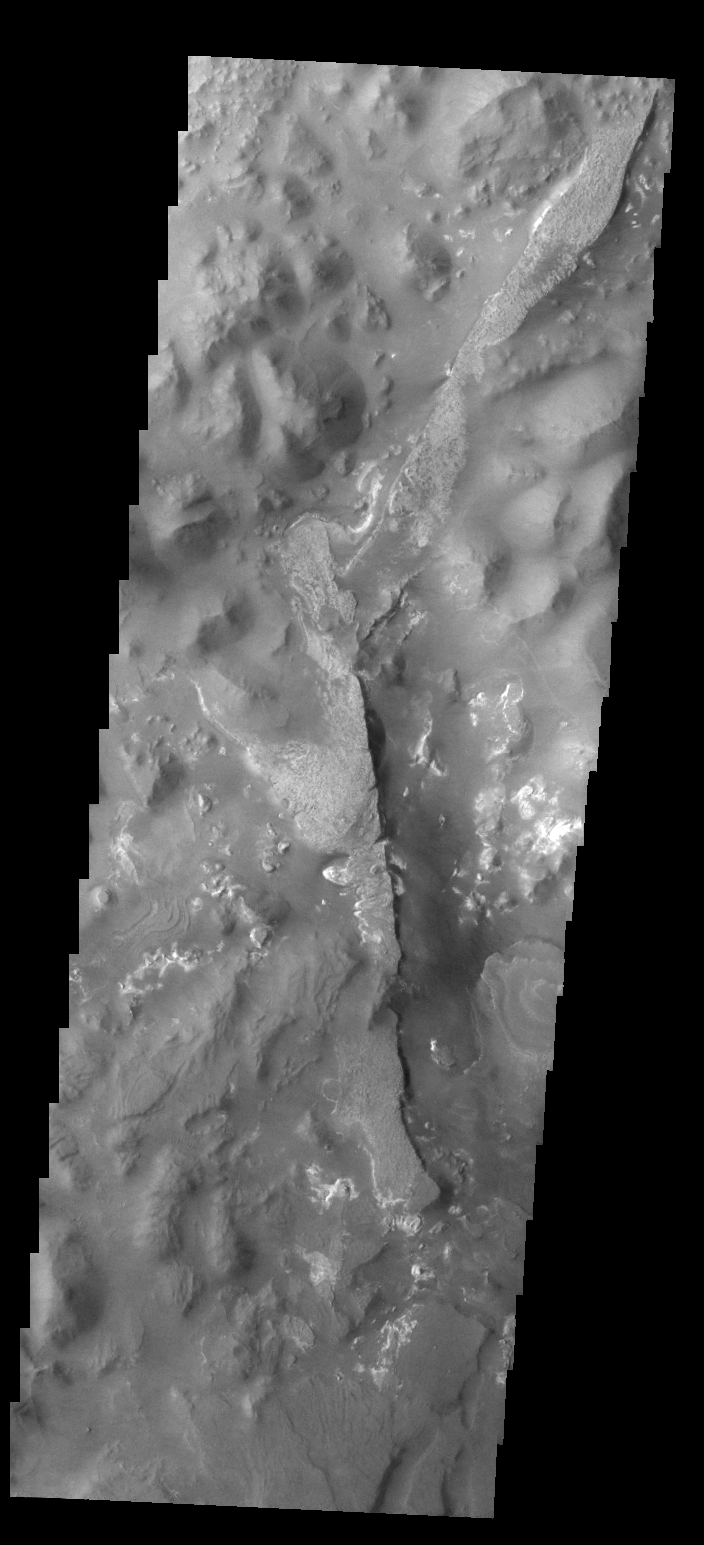

Aureum Chaos

Today’s VIS image shows a portion of Aureum Chaos. Several layers of material are visible in the image.

Credit: NASA/JPL/ASU